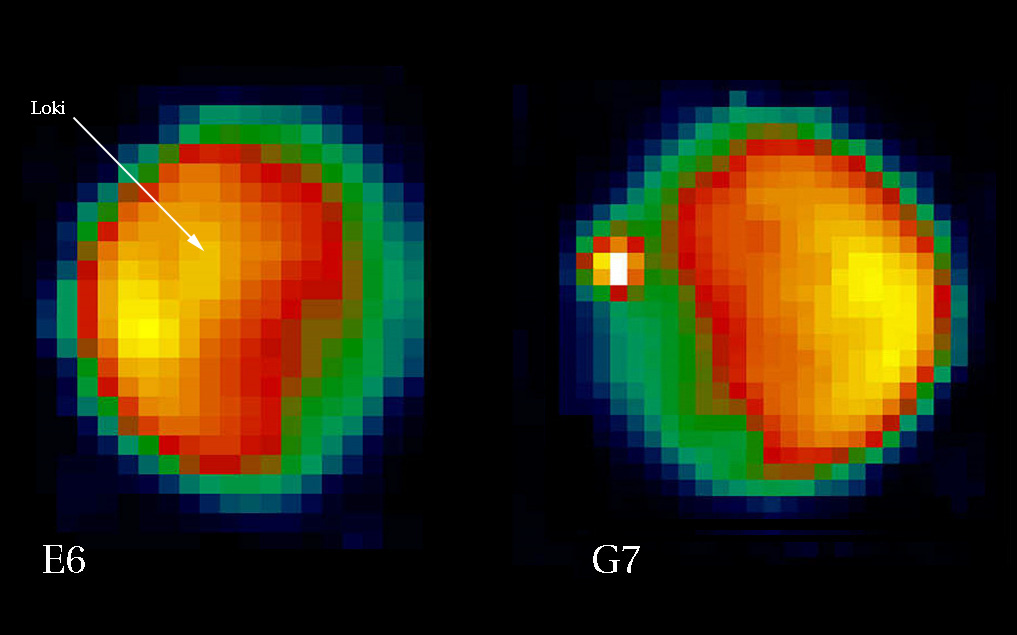

NIMS Observes Increased Activity at Loki Patera, Io

Loki Patera, historically the most active and persistent hot spot on Io, is located on the hemisphere of Io always facing Jupiter. Loki Patera was the site of two plumes during the Voyager encounters, which were not seen during the early orbits of Galileo. Ground-based observers reported Loki Patera to be unusually dim during this time, marking a period of low volcanic activity.

On 21 February 1997, during Galileo’s sixth orbit, the Near Infrared Mapping Spectrometer (NIMS) on the Galileo spacecraft observed Io in daylight from a range of approximately 703,000 km (440,000 miles). The image on the left shows Io at a wavelength of 2.95 microns. Loki Patera is seen to be relatively quiescent (at longer wavelengths which are more sensitive to thermal emission, Loki Patera is more noticeable).

A few weeks later, on March 12th 1997, ground based observers using the Infra-Red Telescope Facility (IRTF) on Mauna Kea, Hawaii, observed an intense brightening in the Loki region, so much that Loki was contributing 75% of Io’s in-eclipse flux for this hemisphere. A large eruption was taking place! Other ground-based observations through March, April and May tracked the course of the activity and confirmed its location at Loki Patera.

On 4 April 1997, NIMS again observed Io during the seventh orbit from a range of 556,000 km (348,000 miles), with Loki Patera positioned in darkness, close to the limb. The image on the right shows the increase in activity at Loki Patera, again at 2.95 microns. A preliminary single temperature fit to NIMS orbit seven Loki Patera hot spot data yields a temperature of 500 K and an area of over 800 square kilometers. That the image is so bright at this wavelength is an indication of the areal extent of the activity. It is also probable that some part of the volcanic material being erupted or exposed is at considerably higher temperatures than that of the 500 K single-temperature fit.

Io is under observation by ground-based observers under the auspices of the International Jupiter Watch, which has a web site at http://www.lowell.edu/users/ijw/ijwhome.html

The Jet Propulsion Laboratory, Pasadena, CA manages the mission for NASA’s Office of Space Science, Washington, DC.

Credit: NASA/JPL